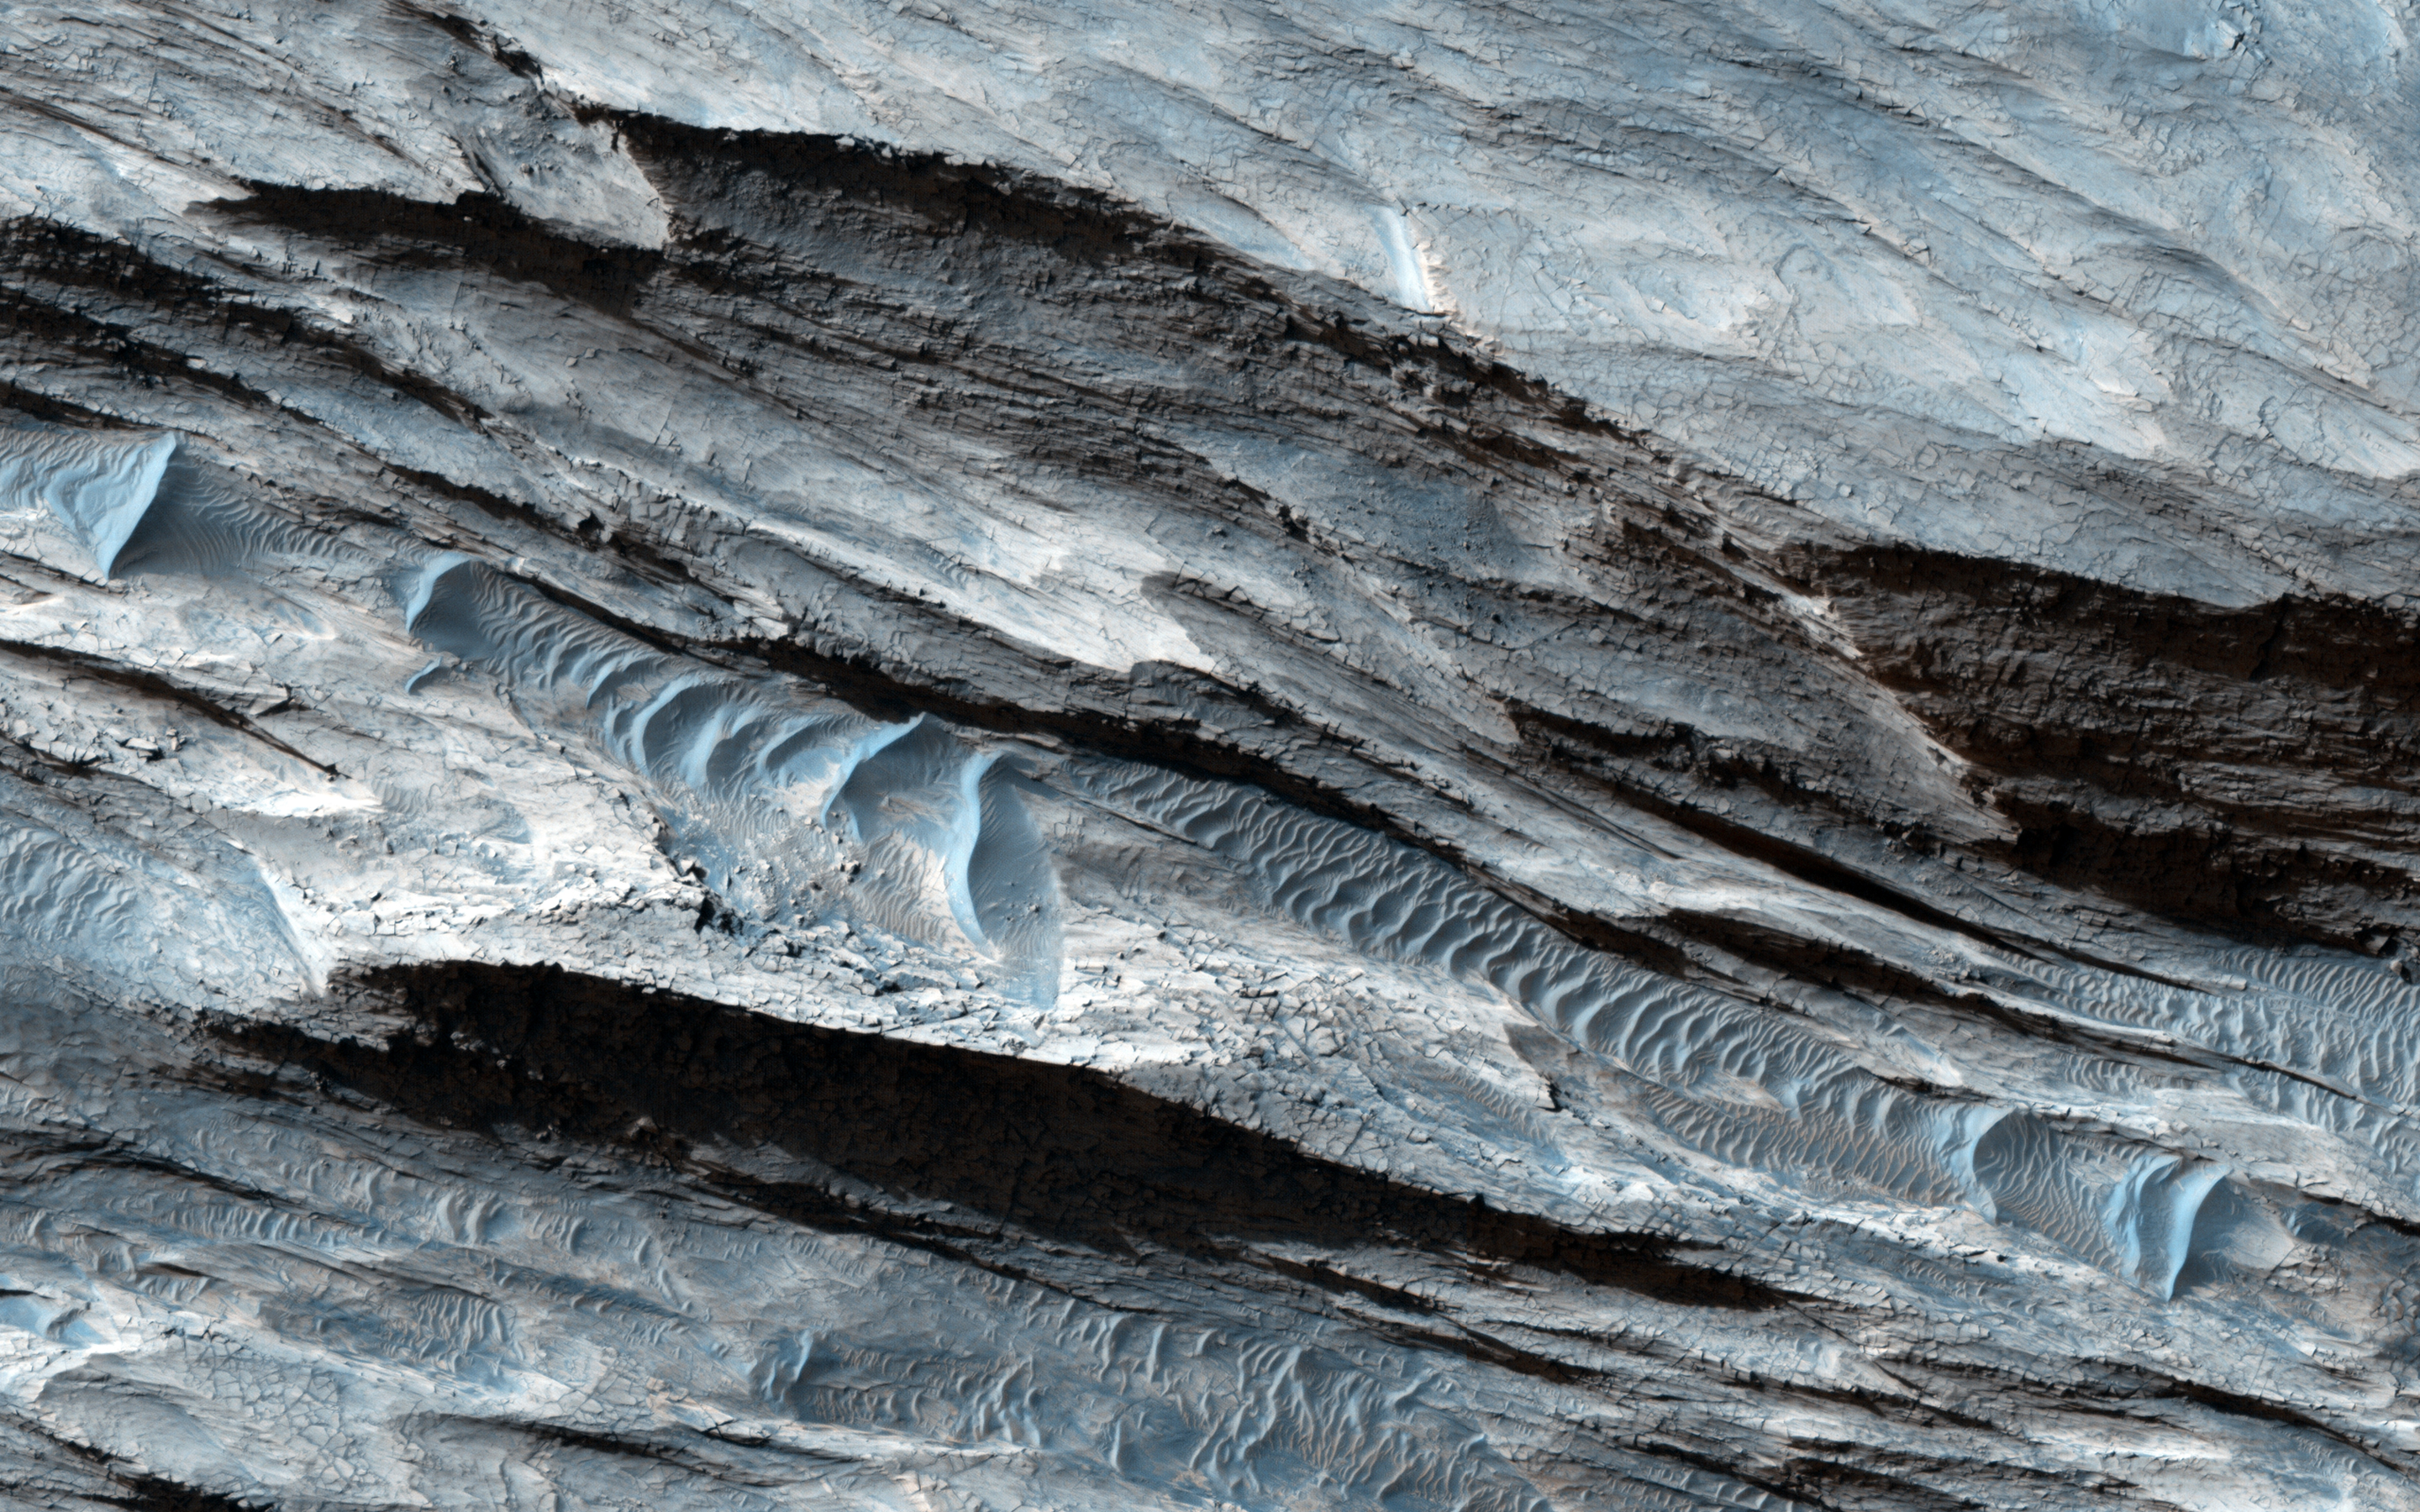

Basin in the West Candor Chasma Layered Deposits

This basin in Ceti Mensa exposes concentric rings in the sedimentary layers. Dark sand ripples and textures in the bedrock suggesting wind scouring are also apparent.

Wind is a powerful, erosive force, transporting fine-grain sediments that can shape topography and expose darker material underneath the surface. One such feature of wind-scour on Mars is in Gale Crater, where scouring has created a stair-step pattern.

HiRISE is one of six instruments on NASA’s Mars Reconnaissance Orbiter. The University of Arizona, Tucson, operates the orbiter’s HiRISE camera, which was built by Ball Aerospace & Technologies Corp., Boulder, Colo. NASA’s Jet Propulsion Laboratory, a division of the California Institute of Technology in Pasadena, manages the Mars Reconnaissance Orbiter Project for the NASA Science Mission Directorate, Washington.

Credit: NASA/JPL-Caltech/Univ. of Arizona